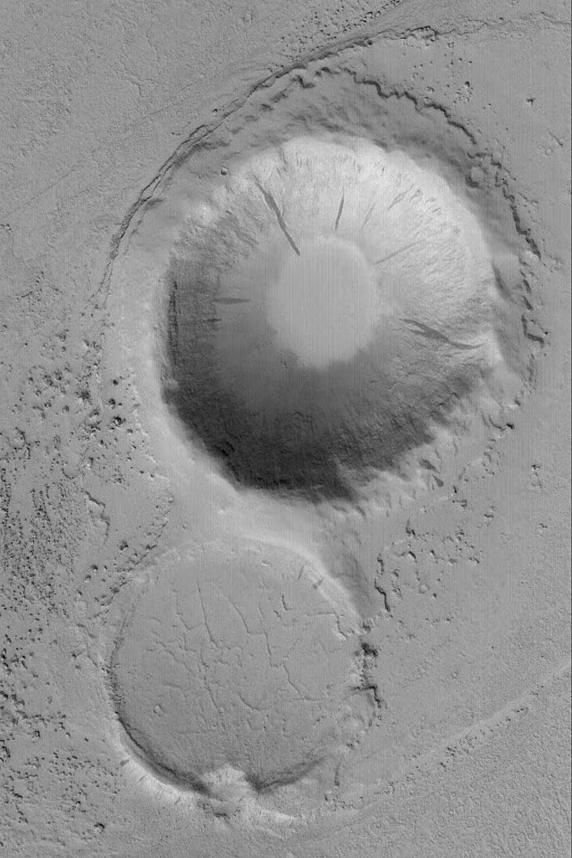

Marte Valles Crater “Island”

10 April 2004
Marte Valles is an outflow channel system that straddles 180°W longitude between the region south of Cerberus and far northwestern Amazonis. The floor of the Marte valleys have enigmatic platy flow features that some argue are formed by lava, others suggest they are remnants of mud flows. This Mars Global Surveyor (MGS) Mars Orbiter Camera (MOC) image shows an island created in the middle of the main Marte Valles channel as fluid—whether lava or mud—flowed past two older meteor impact craters. The craters are located near 21.5°N, 175.3°W. The image covers an area about 3 km (1.9 mi) across. Sunlight illuminates the scene from the lower left.

Credit: NASA/JPL/Malin Space Science Systems